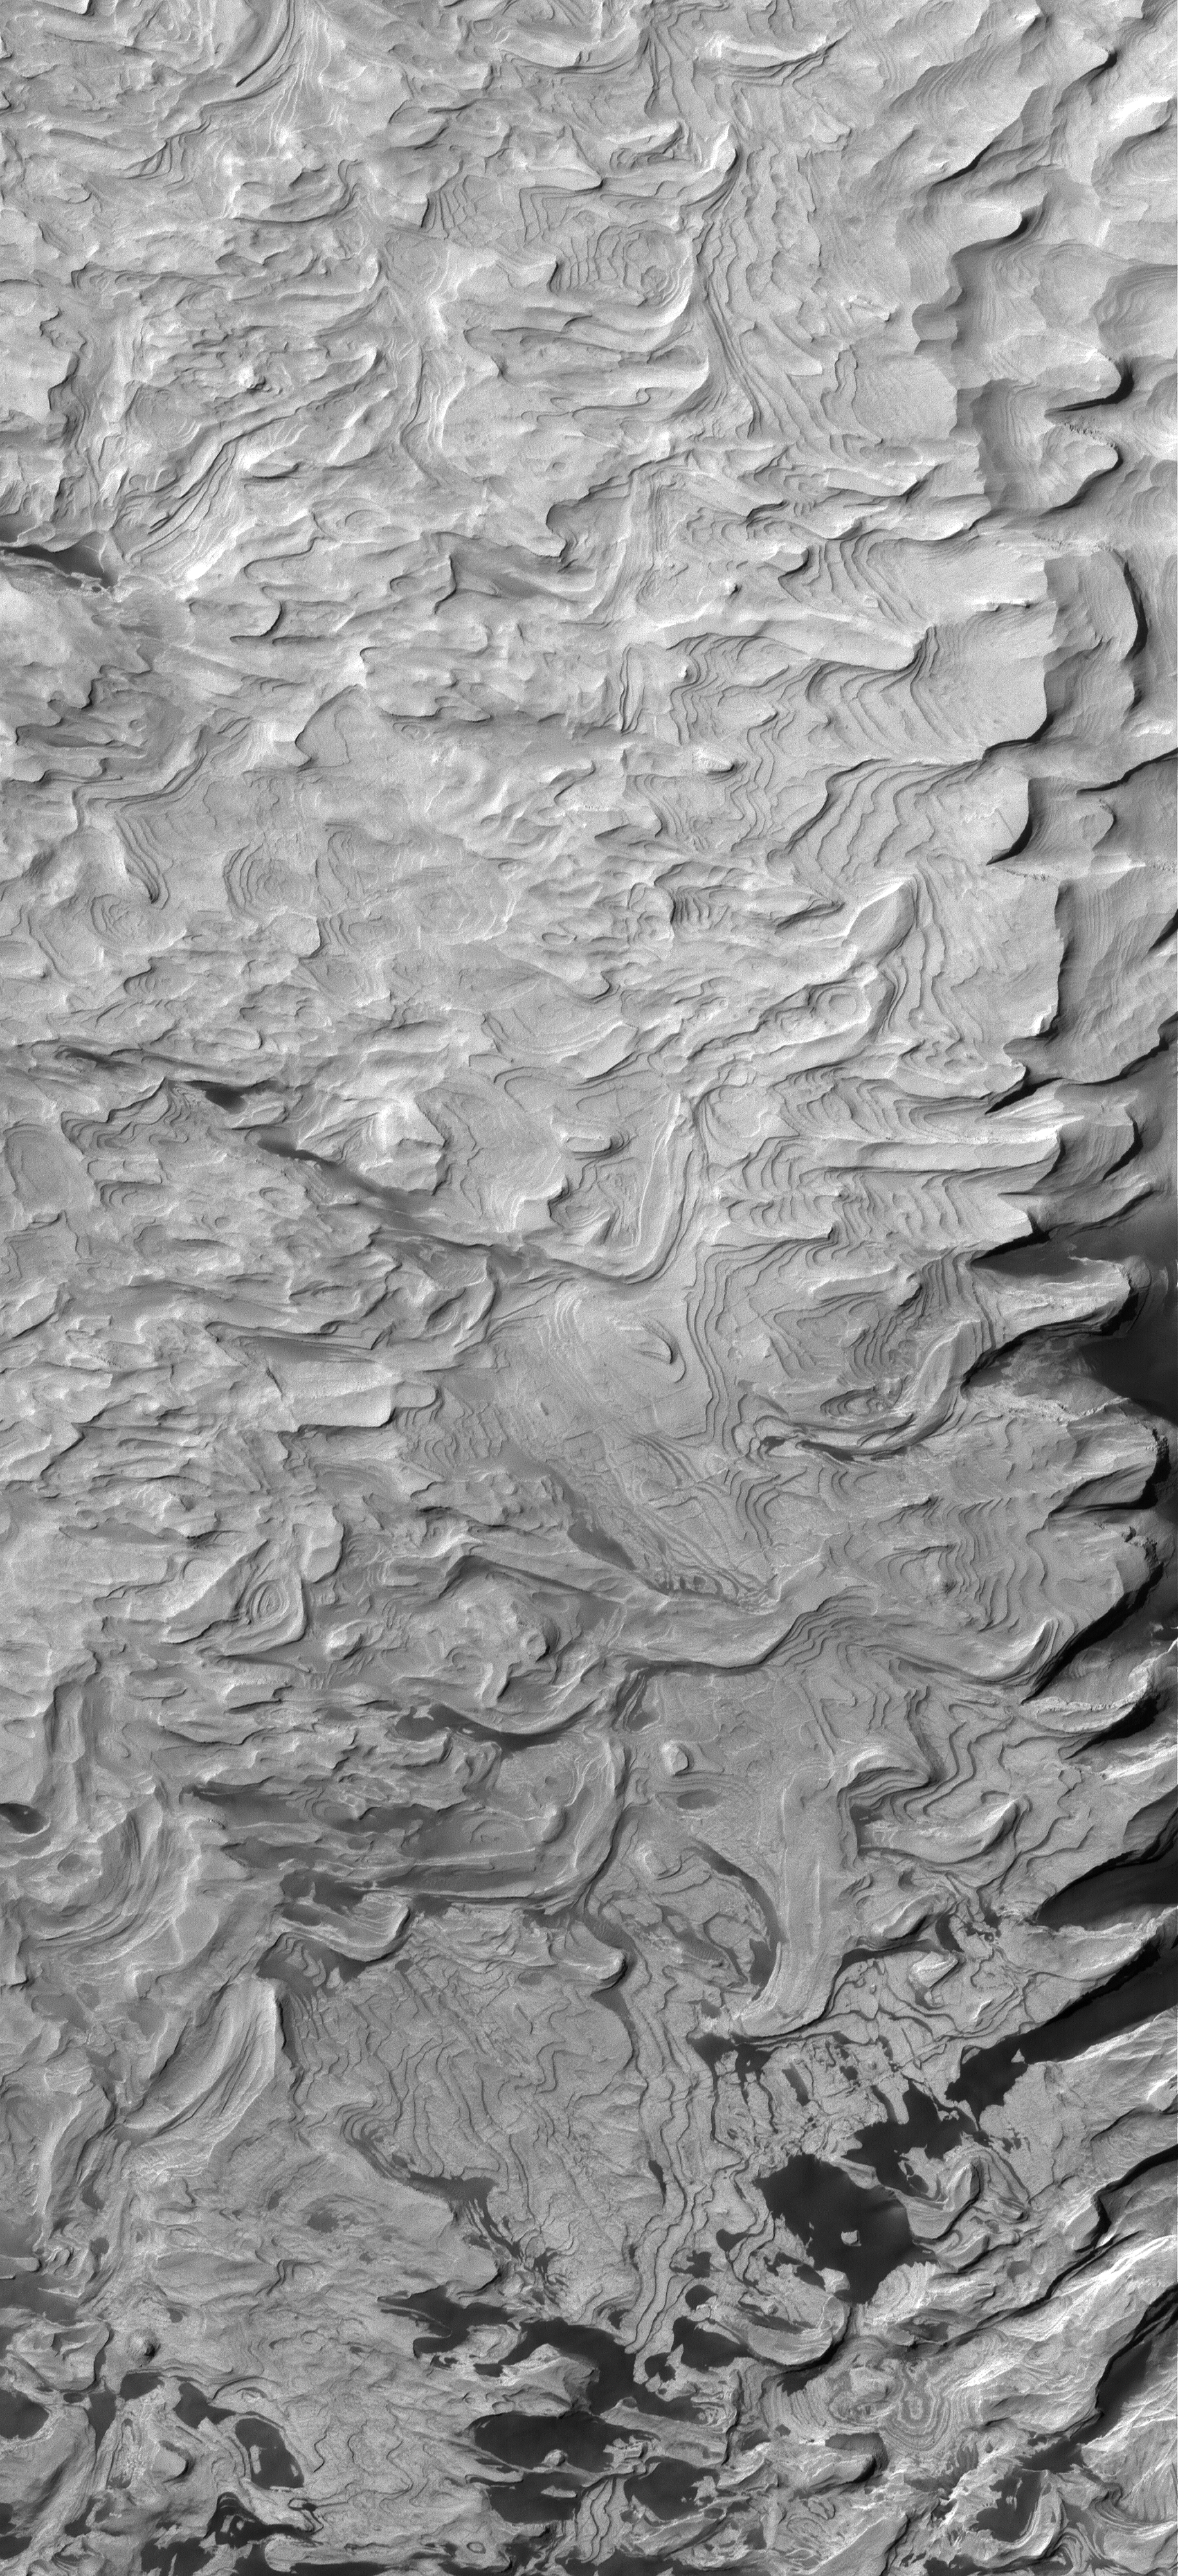

Many-Layered Rock

23 August 2006
This Mars Global Surveyor (MGS) Mars Orbiter Camera (MOC) image shows light-toned, layered, sedimentary rocks in a crater in the northwestern part of Schiaparelli basin. The repetition of these horizontal layers suggests the sediments could have been deposited in an ancient crater lake.

Location near: 0.3°S, 345.6°W
Image width: ~3 km (~1.9 mi)
Illumination from: upper left
Season: Southern Autumn

Credit: NASA/JPL/Malin Space Science Systems